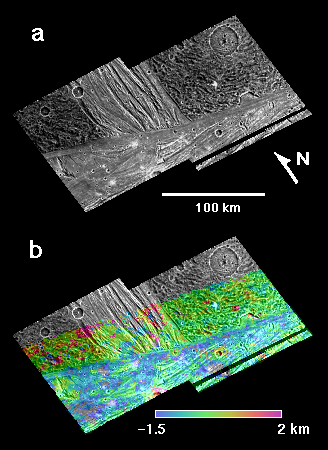

Erech Sulcus, Ganymede

Terrain units and topography of the area where a bright swath called Erech Sulcus intersects northern Sippar Sulcus on Jupiter’s moon Ganymede are shown in these two frames derived from images of Jupiter’s moon Ganymede by NASA’s Galileo and Voyager spacecraft.

The left frame (a) is a mosaic of images taken by Galileo with a resolution of 140 meters (460 feet) per pixel. Erech Sulcus is the band of grooved terrain extending north-south between two blocks of older, dark terrain. It is about 75 meters (about 250 feet) wide. A portion of Sippar Sulcus, nearly perpendicular to Erech Sulcus, lies to the south. A caldera to the right is truncated by a narrow lane of Sippar’s smooth terrain.

The right frame (b) shows a digital elevation model of the three-dimensional shape of the same scene. Relative elevation values, estimated from comparison of Galileo and lower-resolution Voyager images, have been color-coded and merged with the image mosaic. The bright terrain of Sippar Sulcus lies at a lower elevation than the dark terrain bordering it.

These images were prepared by the Lunar and Planetary Institute, Houston, and included in a report by Dr. Paul Schenk et al. in the March 1, 2001, edition of the journal Nature.

The Jet Propulsion Laboratory, a division of the California Institute of Technology in Pasadena, manages the Galileo and Voyager missions for NASA’s Office of Space Science, Washington, D.C.

Credit: NASA/JPL/LPI